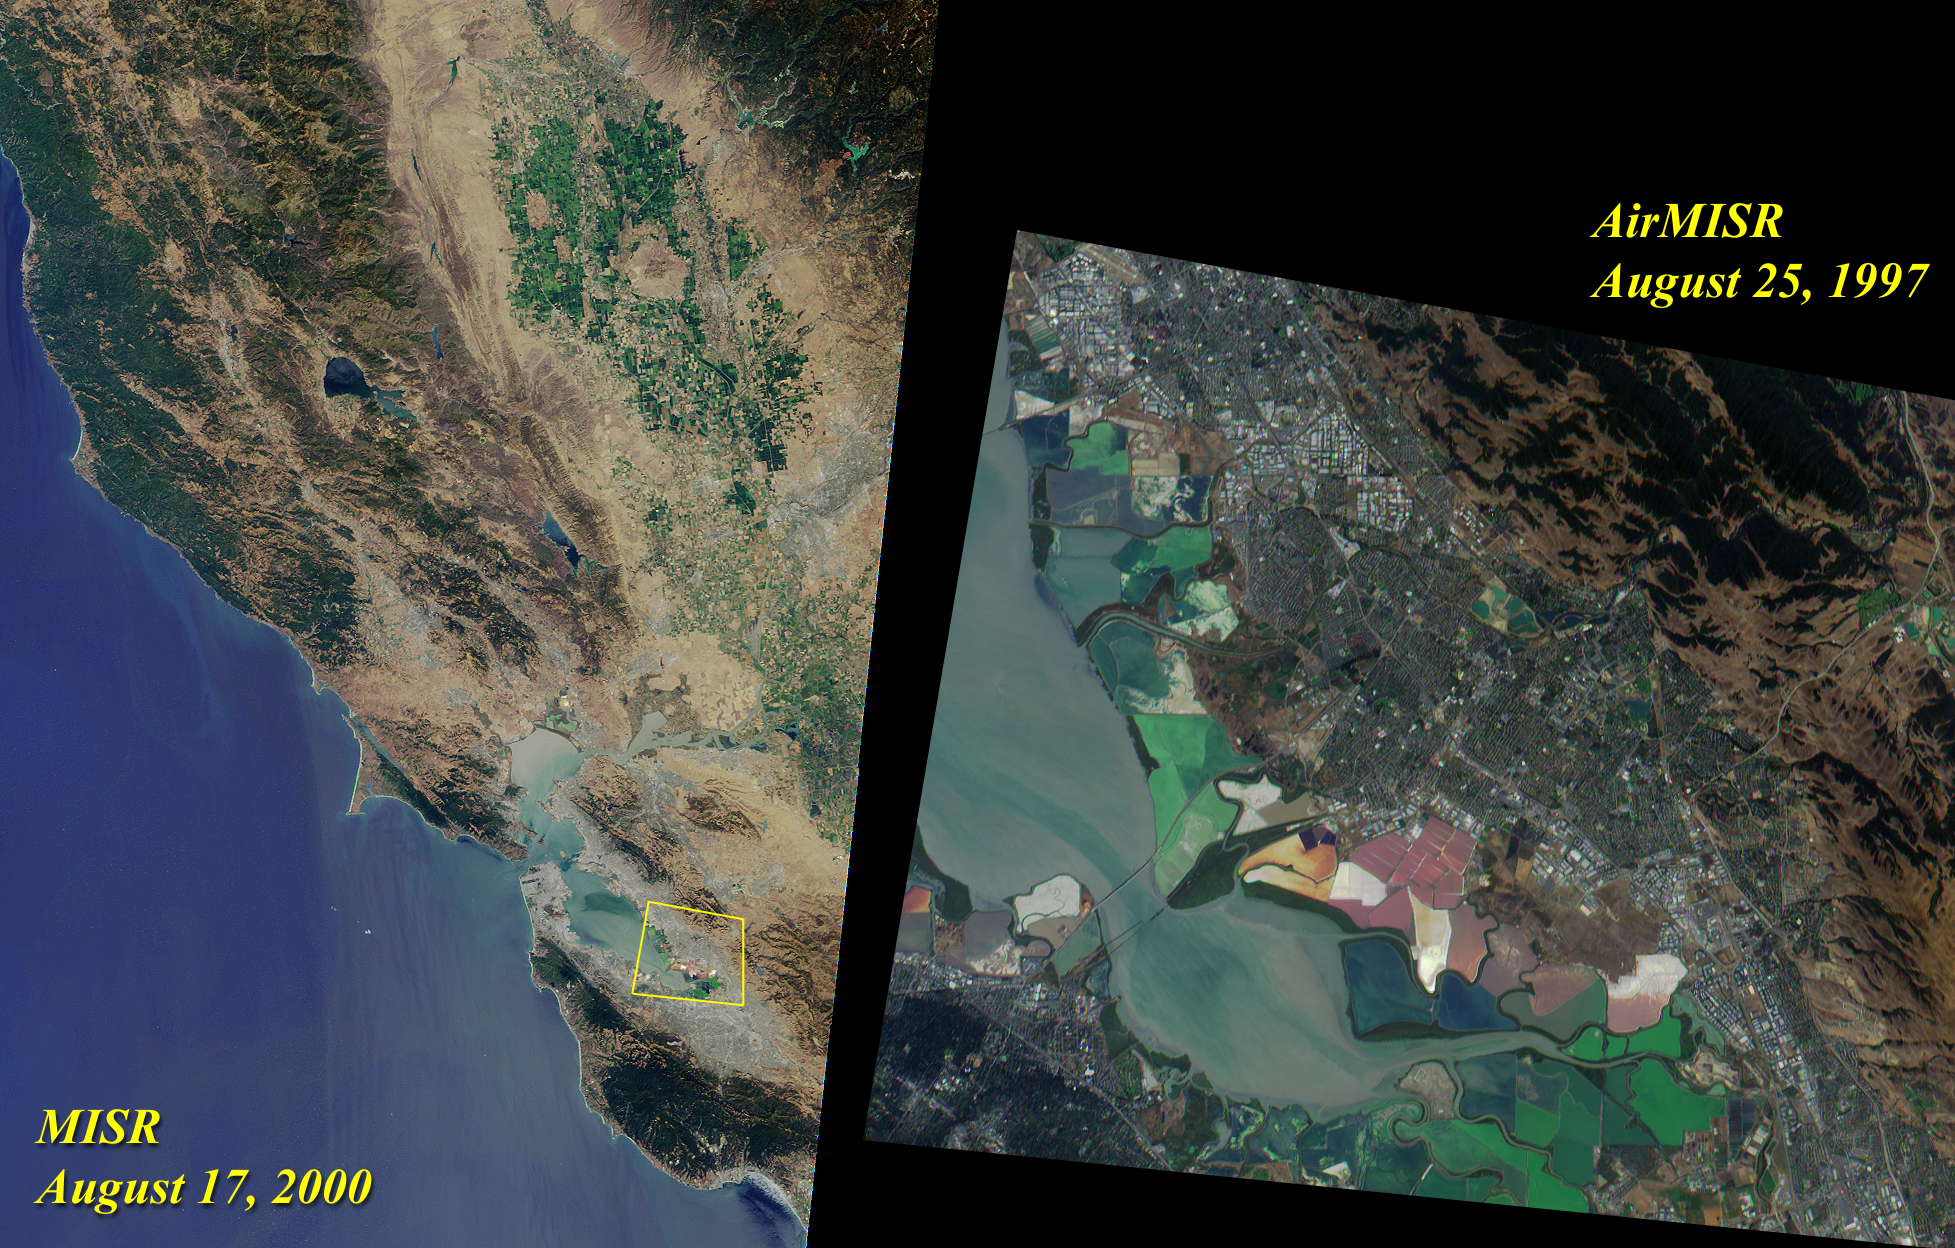

Northern California and San Francisco Bay

The left image of this pair was acquired by MISR’s nadir camera on August 17, 2000 during Terra orbit 3545. Toward the top, and nestled between the Coast Range and the Sierra Nevadas, are the green fields of the Sacramento Valley. The city of Sacramento is the grayish area near the right-hand side of the image. Further south, San Francisco and other cities of the Bay Area are visible.

On the right is a zoomed-in view of the area outlined by the yellow polygon. It highlights the southern end of San Francisco Bay, and was acquired by MISR’s airborne counterpart, AirMISR, during an engineering check-out flight on August 25, 1997. AirMISR flies aboard a NASA ER-2 high-altitude aircraft and contains a single camera that rotates to different view angles. When this image was acquired, the AirMISR camera was pointed 70 degrees forward of the vertical. Colorful tidal flats are visible in both the AirMISR and MISR imagery.

MISR was built and is managed by NASA’s Jet Propulsion Laboratory, Pasadena, CA, for NASA’s Office of Earth Science, Washington, DC. The Terra satellite is managed by NASA’s Goddard Space Flight Center, Greenbelt, MD. JPL is a division of the California Institute of Technology.

Credit: NASA/GSFC/JPL, MISR and AirMISR Science Teams.